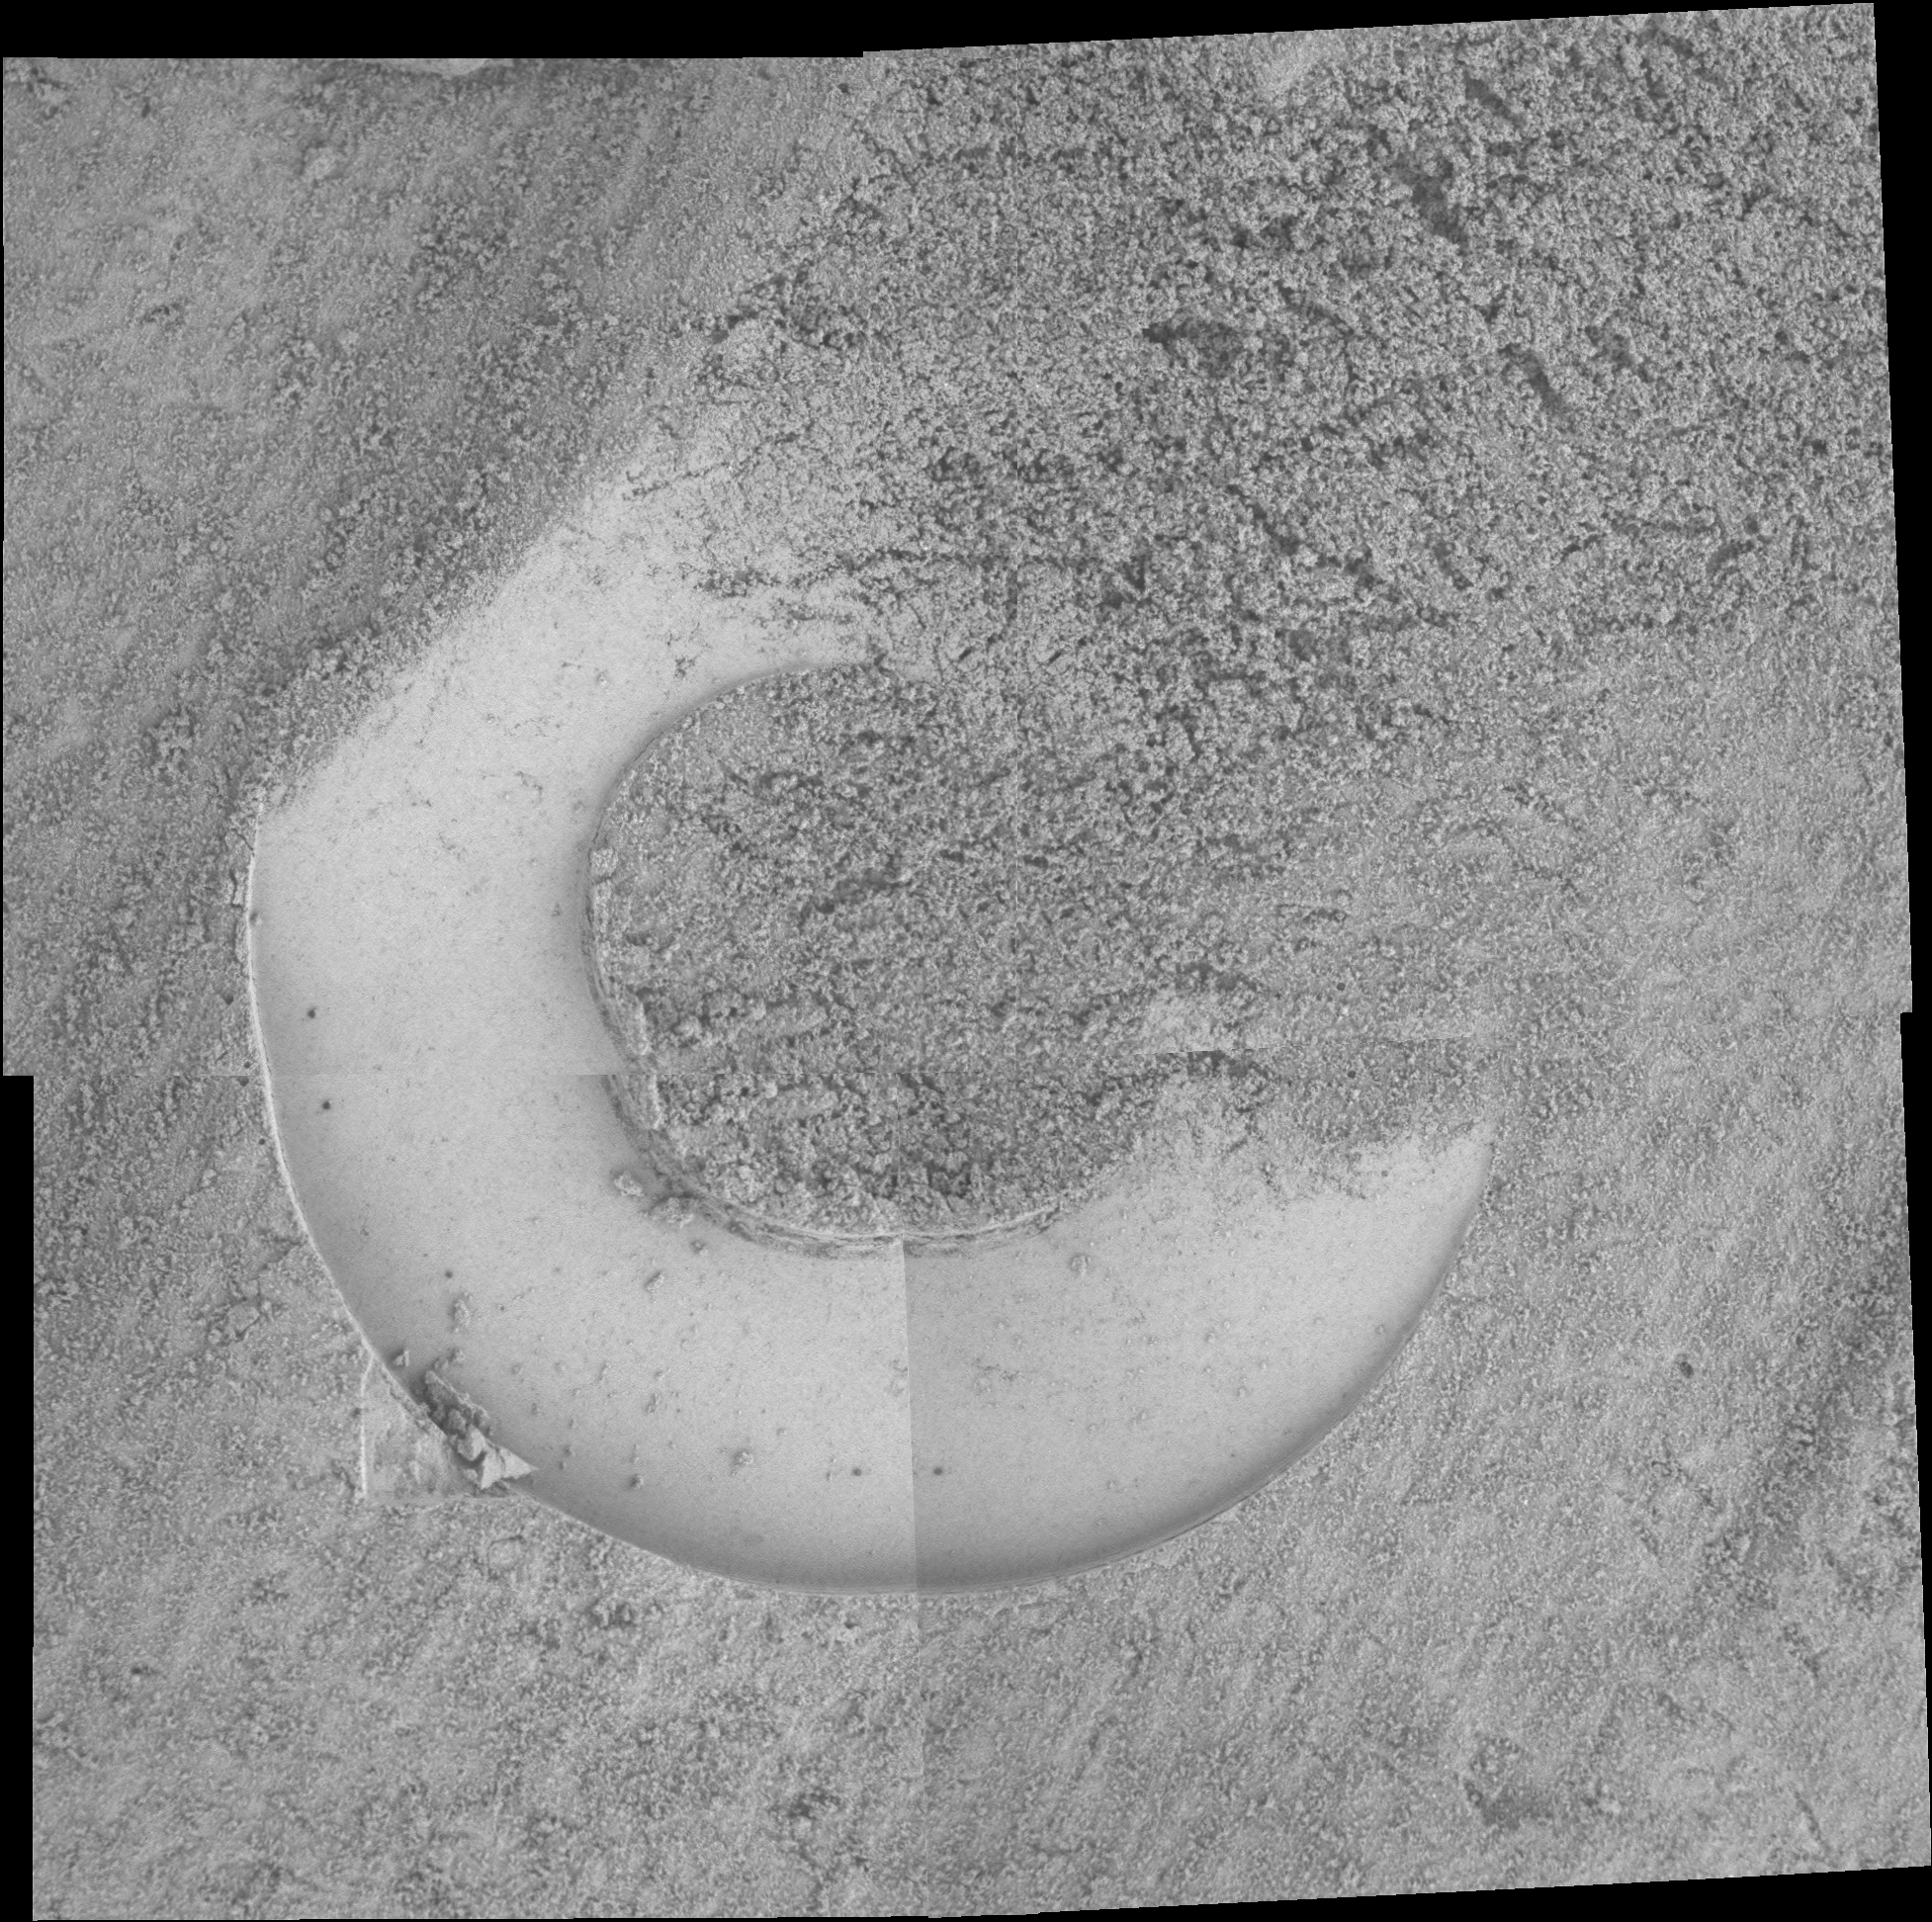

Windblown ‘Whymper’

NASA’s Spirit rover took this mosaic of the undisturbed soil deposit “Whymper” on martian day, or sol 588 (August 29, 2005), using its microscopic imager. A well-defined impression about 3 centimeters (1.2 inches) wide was created when the rover’s Moessbauer spectrometer faceplate was gently pushed into the soil. Note that the surface of the soil has been modified into wind streaks.

The ability of the soil to make fine molds of the faceplate suggests the material is a mix of sand and dust. The dust is pushed into the pores of the sand and keeps the material from collapsing. This allows for very detailed impressions of the faceplate.

Credit: NASA/JPL-Caltech/Cornell/USGS